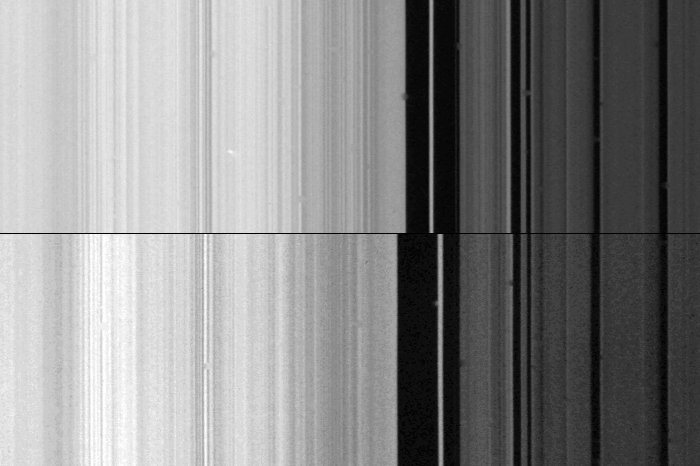

Outer edge of Saturn’s B-ring

This composite image shows two views of the outer edge of Saturn’s B-ring (left) and the inner part of the Cassini Division (right) in the rings. The images were taken on opposite sides of the planet Aug. 25 from a range of 610,000 kilometers (380,000 miles). The dramatic result of this comparison is that the thin eccentric ringlet in the inner gap of the Cassini Division is shown not to match from side to side; moreover, the edge of the B-ring differs by about 50 km. (30 mi.) as well. Scientists believe the distorted shape of the B-ring edge is due to the gravitational influence of the Saturnian satellite Mimas. It is noted, too, that much of the fine B-ring structure also mismatches from side to side, possibly indicating that they are wave phenomena. The Voyager project is managed for NASA by the Jet Propulsion Laboratory, Pasadena, Calif.

Credit: NASA/JPL